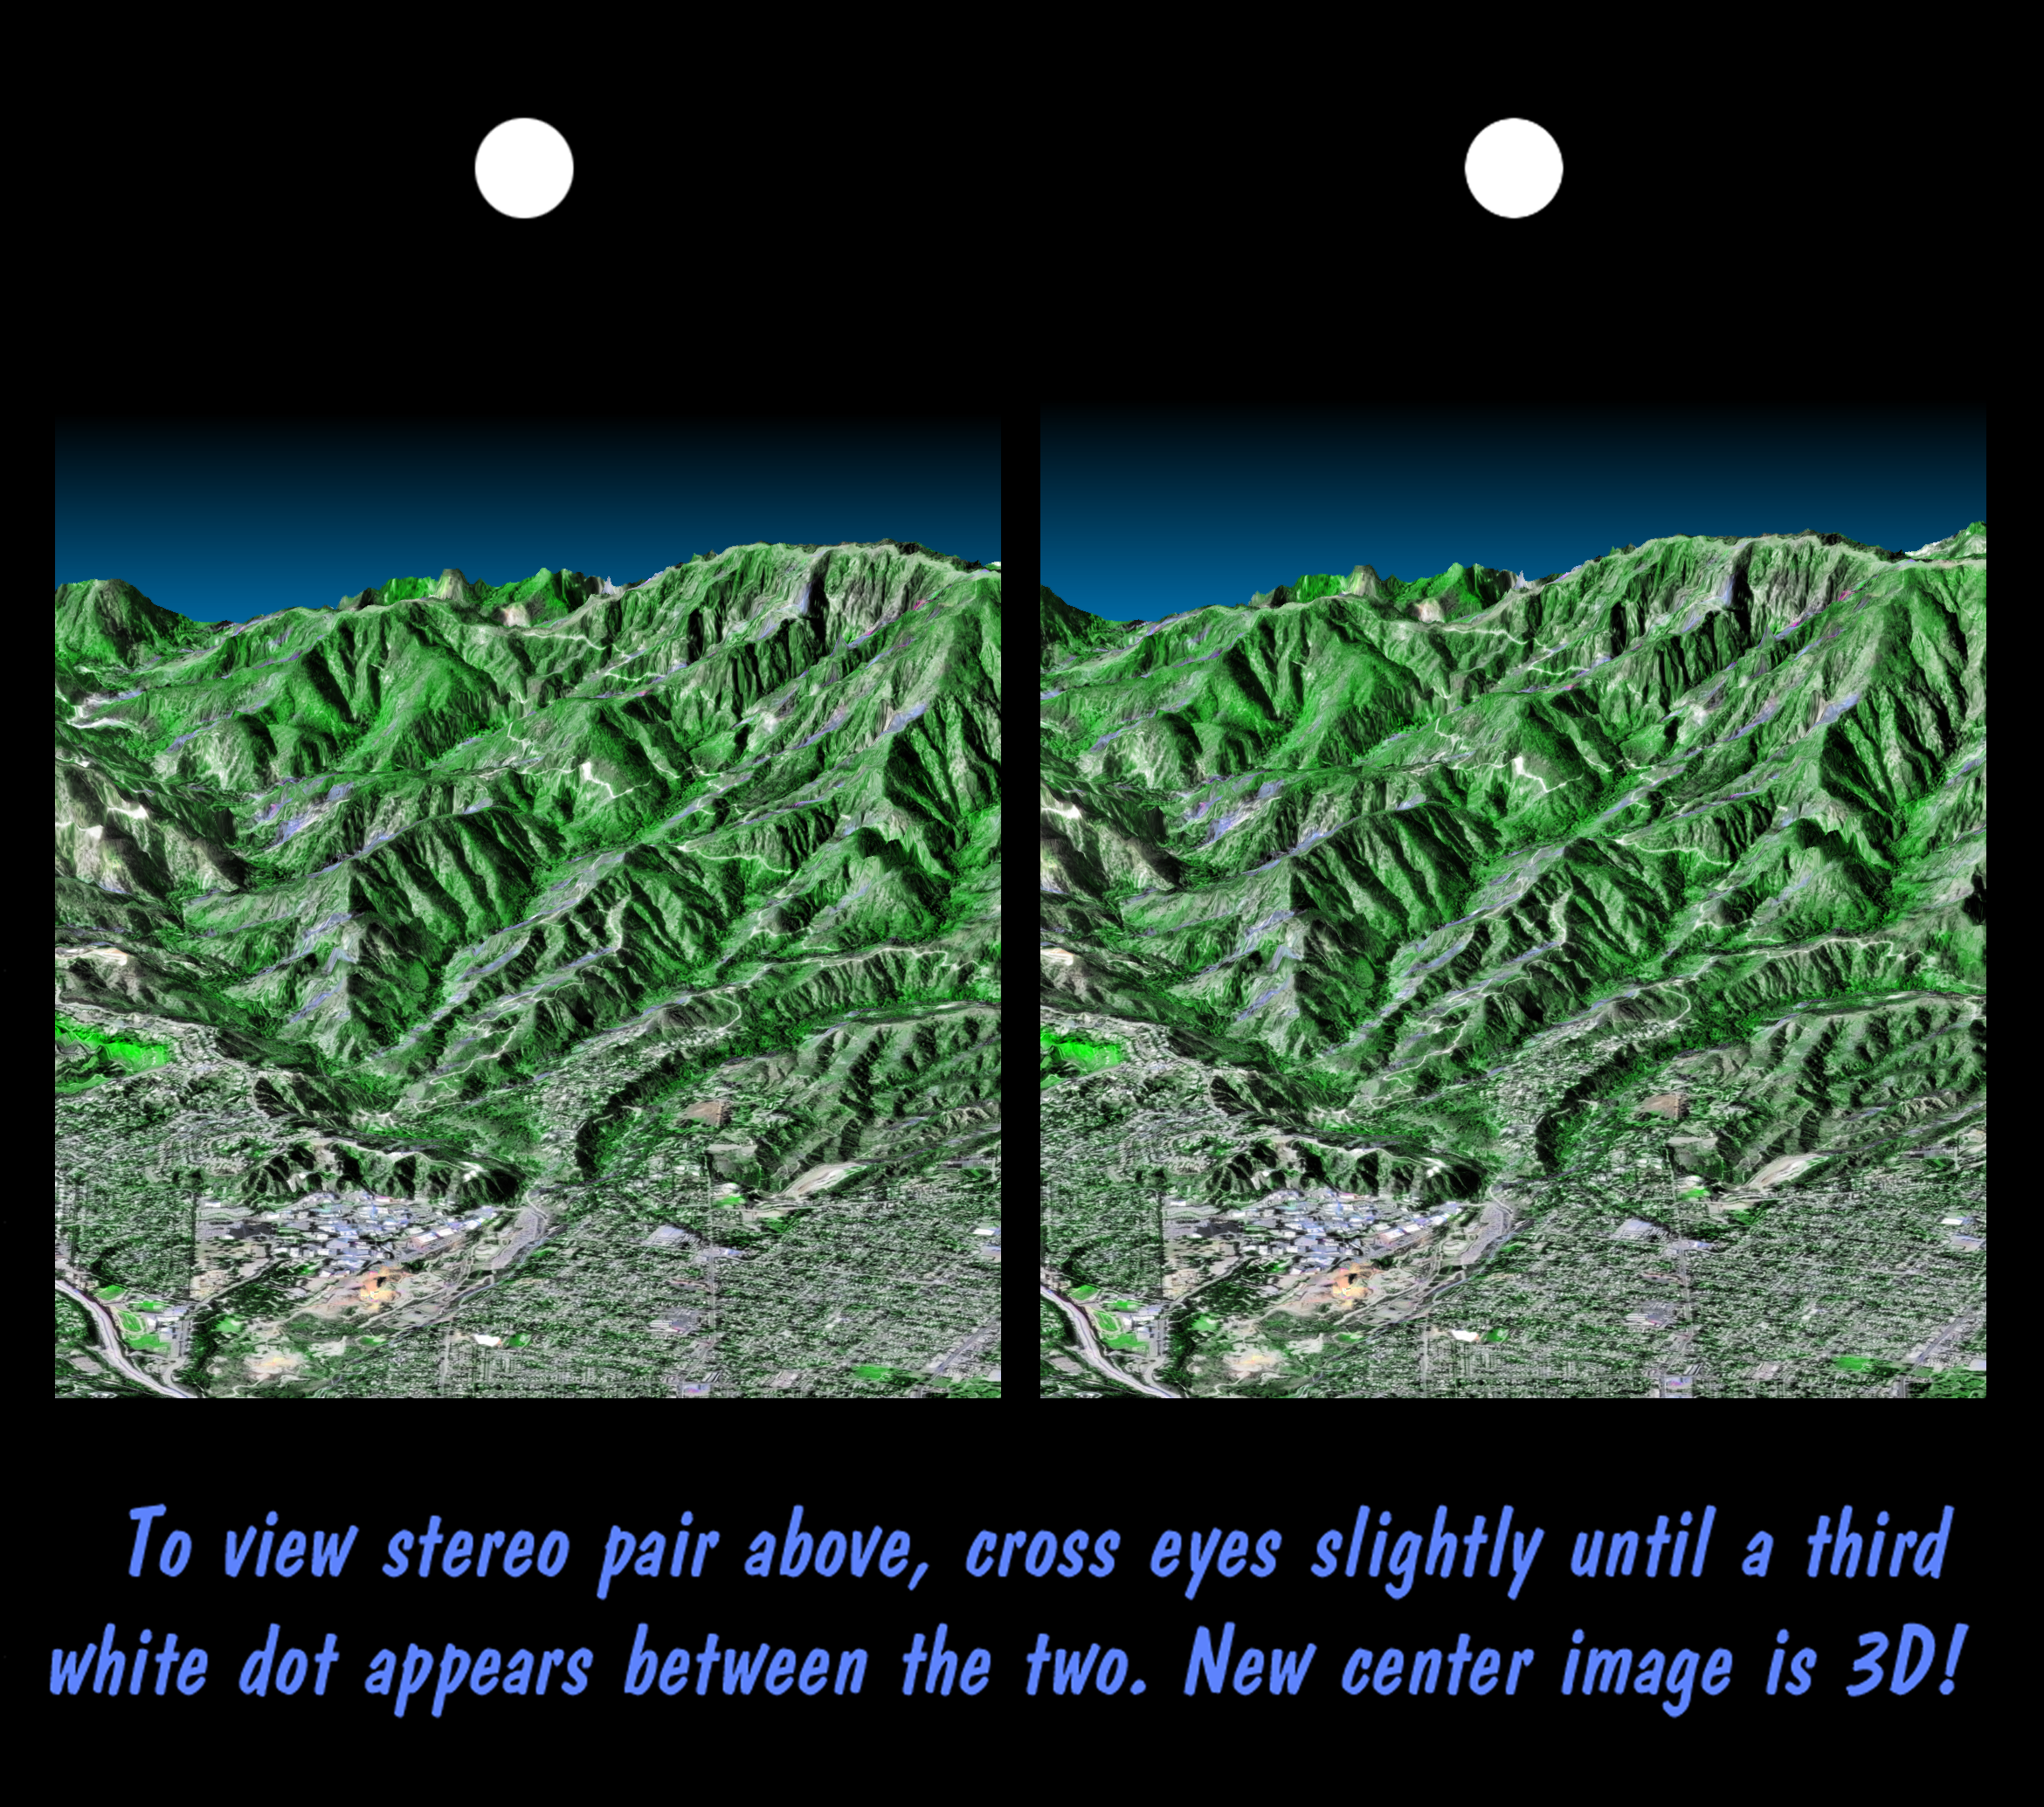

Stereo Pair, Pasadena, California

This stereoscopic image pair is a perspective view that shows the western part of the city of Pasadena, California, looking north toward the San Gabriel Mountains. Portions of the cities of Altadena and La Canada Flintridge are also shown. The cluster of large buildings left of center, at the base of the mountains, is the Jet Propulsion Laboratory. This image shows the power of combining data from different sources to create planning tools to study problems that affect large urban areas. In addition to the well-known earthquake hazards, Southern California is affected by a natural cycle of fire and mudflows. Data shown in this image can be used to predict both how wildfires spread over the terrain and how mudflows are channeled down the canyons.

The image was created from three datasets: the Shuttle Radar Topography Mission (SRTM) supplied the elevation, U. S. Geological Survey digital aerial photography provided the image detail, and the Landsat Thematic Mapper provided the color. The United States Geological Survey’s Earth Resources Observations Systems (EROS) Data Center, Sioux Falls, South Dakota, provided the Landsat data and the aerial photography. The image can be viewed in 3-D by viewing the left image with the right eye and the right image with the left eye (cross-eyed viewing), or by downloading and printing the image pair, and viewing them with a stereoscope.

The Shuttle Radar Topography Mission (SRTM), launched on February 11, 2000, used the same radar instrument that comprised the Spaceborne Imaging Radar-C/X-Band Synthetic Aperture Radar (SIR-C/X-SAR) that flew twice on the Space Shuttle Endeavour in 1994. The mission was designed to collect three-dimensional measurements of the Earth’s surface. To collect the 3-D data, engineers added a 60-meter-long (200-foot) mast, an additional C-band imaging antenna and improved tracking and navigation devices. The mission is a cooperative project between the National Aeronautics and Space Administration (NASA), the National Imagery and Mapping Agency (NIMA) and the German (DLR) and Italian (ASI) space agencies. It is managed by NASA’s Jet Propulsion Laboratory, Pasadena, CA, for NASA’s Earth Science Enterprise, Washington, DC.

Size: 3.4 km (2.1 miles) width x 7.0 km (4.4 miles) depth
Location: 34.16 deg. North lat., 118.16 deg. West lon.
Orientation: Looking North
Original Data Resolution: SRTM and Landsat, 30 m; aerial photo, 3 m; no vertical exaggeration
Date Acquired: February 16, 2000 (SRTM), July 3, 1985 (Landsat)
Image: NASA/JPL/NIMA

Credit: NASA/JPL